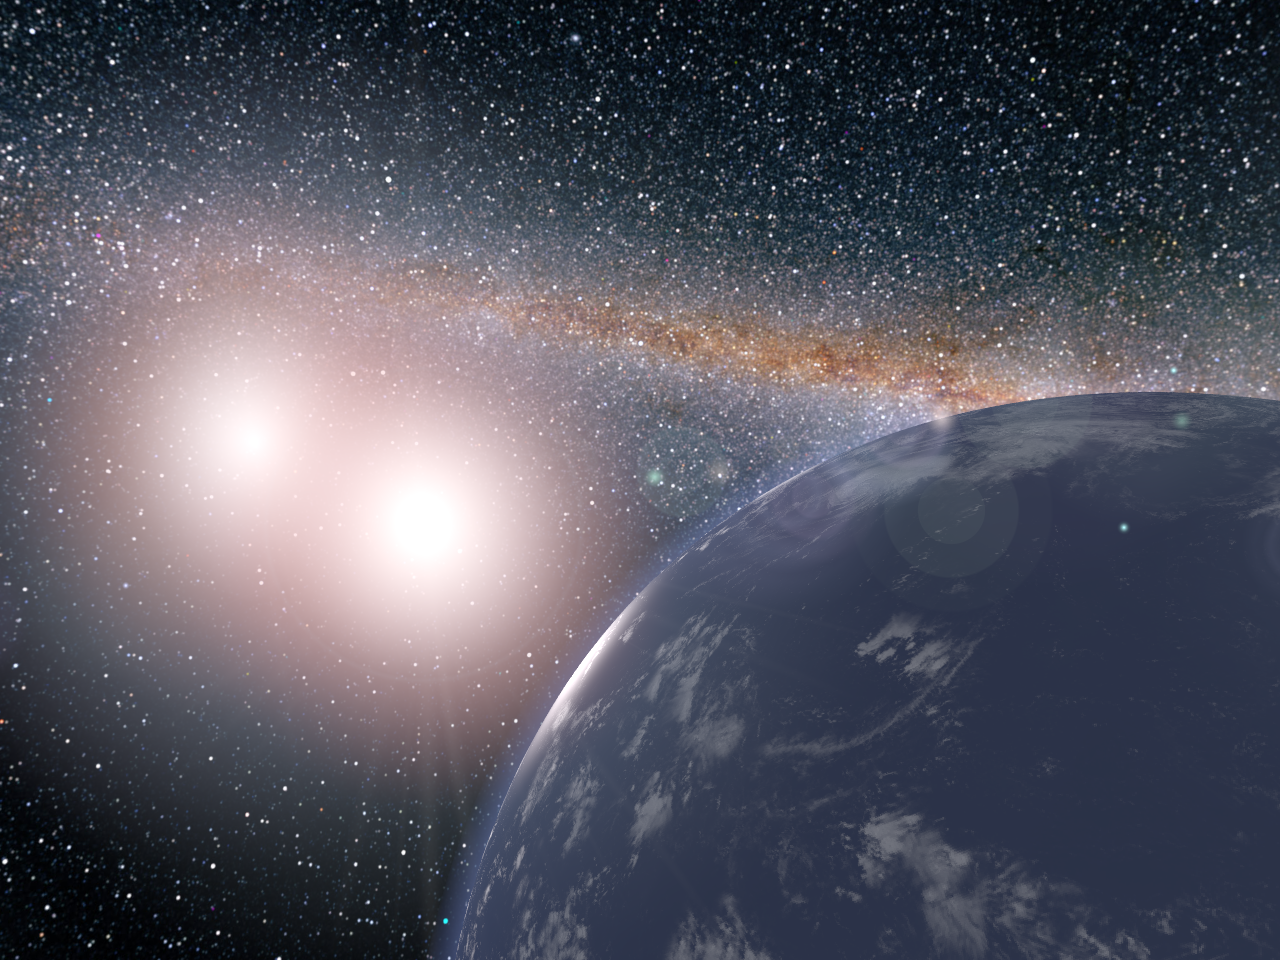

Water World Artist Concept

This artist’s concept shows a hypothetical planet covered in water around the binary star system of Kepler-35A and B.

In a 2017 study in the journal Nature Communications, researchers investigating the climates of exoplanets determined that this hypothetical planet could be habitable, depending on its distance from the two stars. On the far edge of the habitable zone, the hypothetical water-covered planet would have a lot of variation in its surface temperatures. But closer to the stars, near the inner edge of the habitable zone, the global average surface temperatures on the same planet would stay almost constant.

NASA Ames manages the Kepler and K2 missions for NASA’s Science Mission Directorate. JPL managed Kepler mission development. Ball Aerospace & Technologies Corporation operates the flight system with support from the Laboratory for Atmospheric and Space Physics at the University of Colorado in Boulder.

Credit: NASA/JPL-Caltech